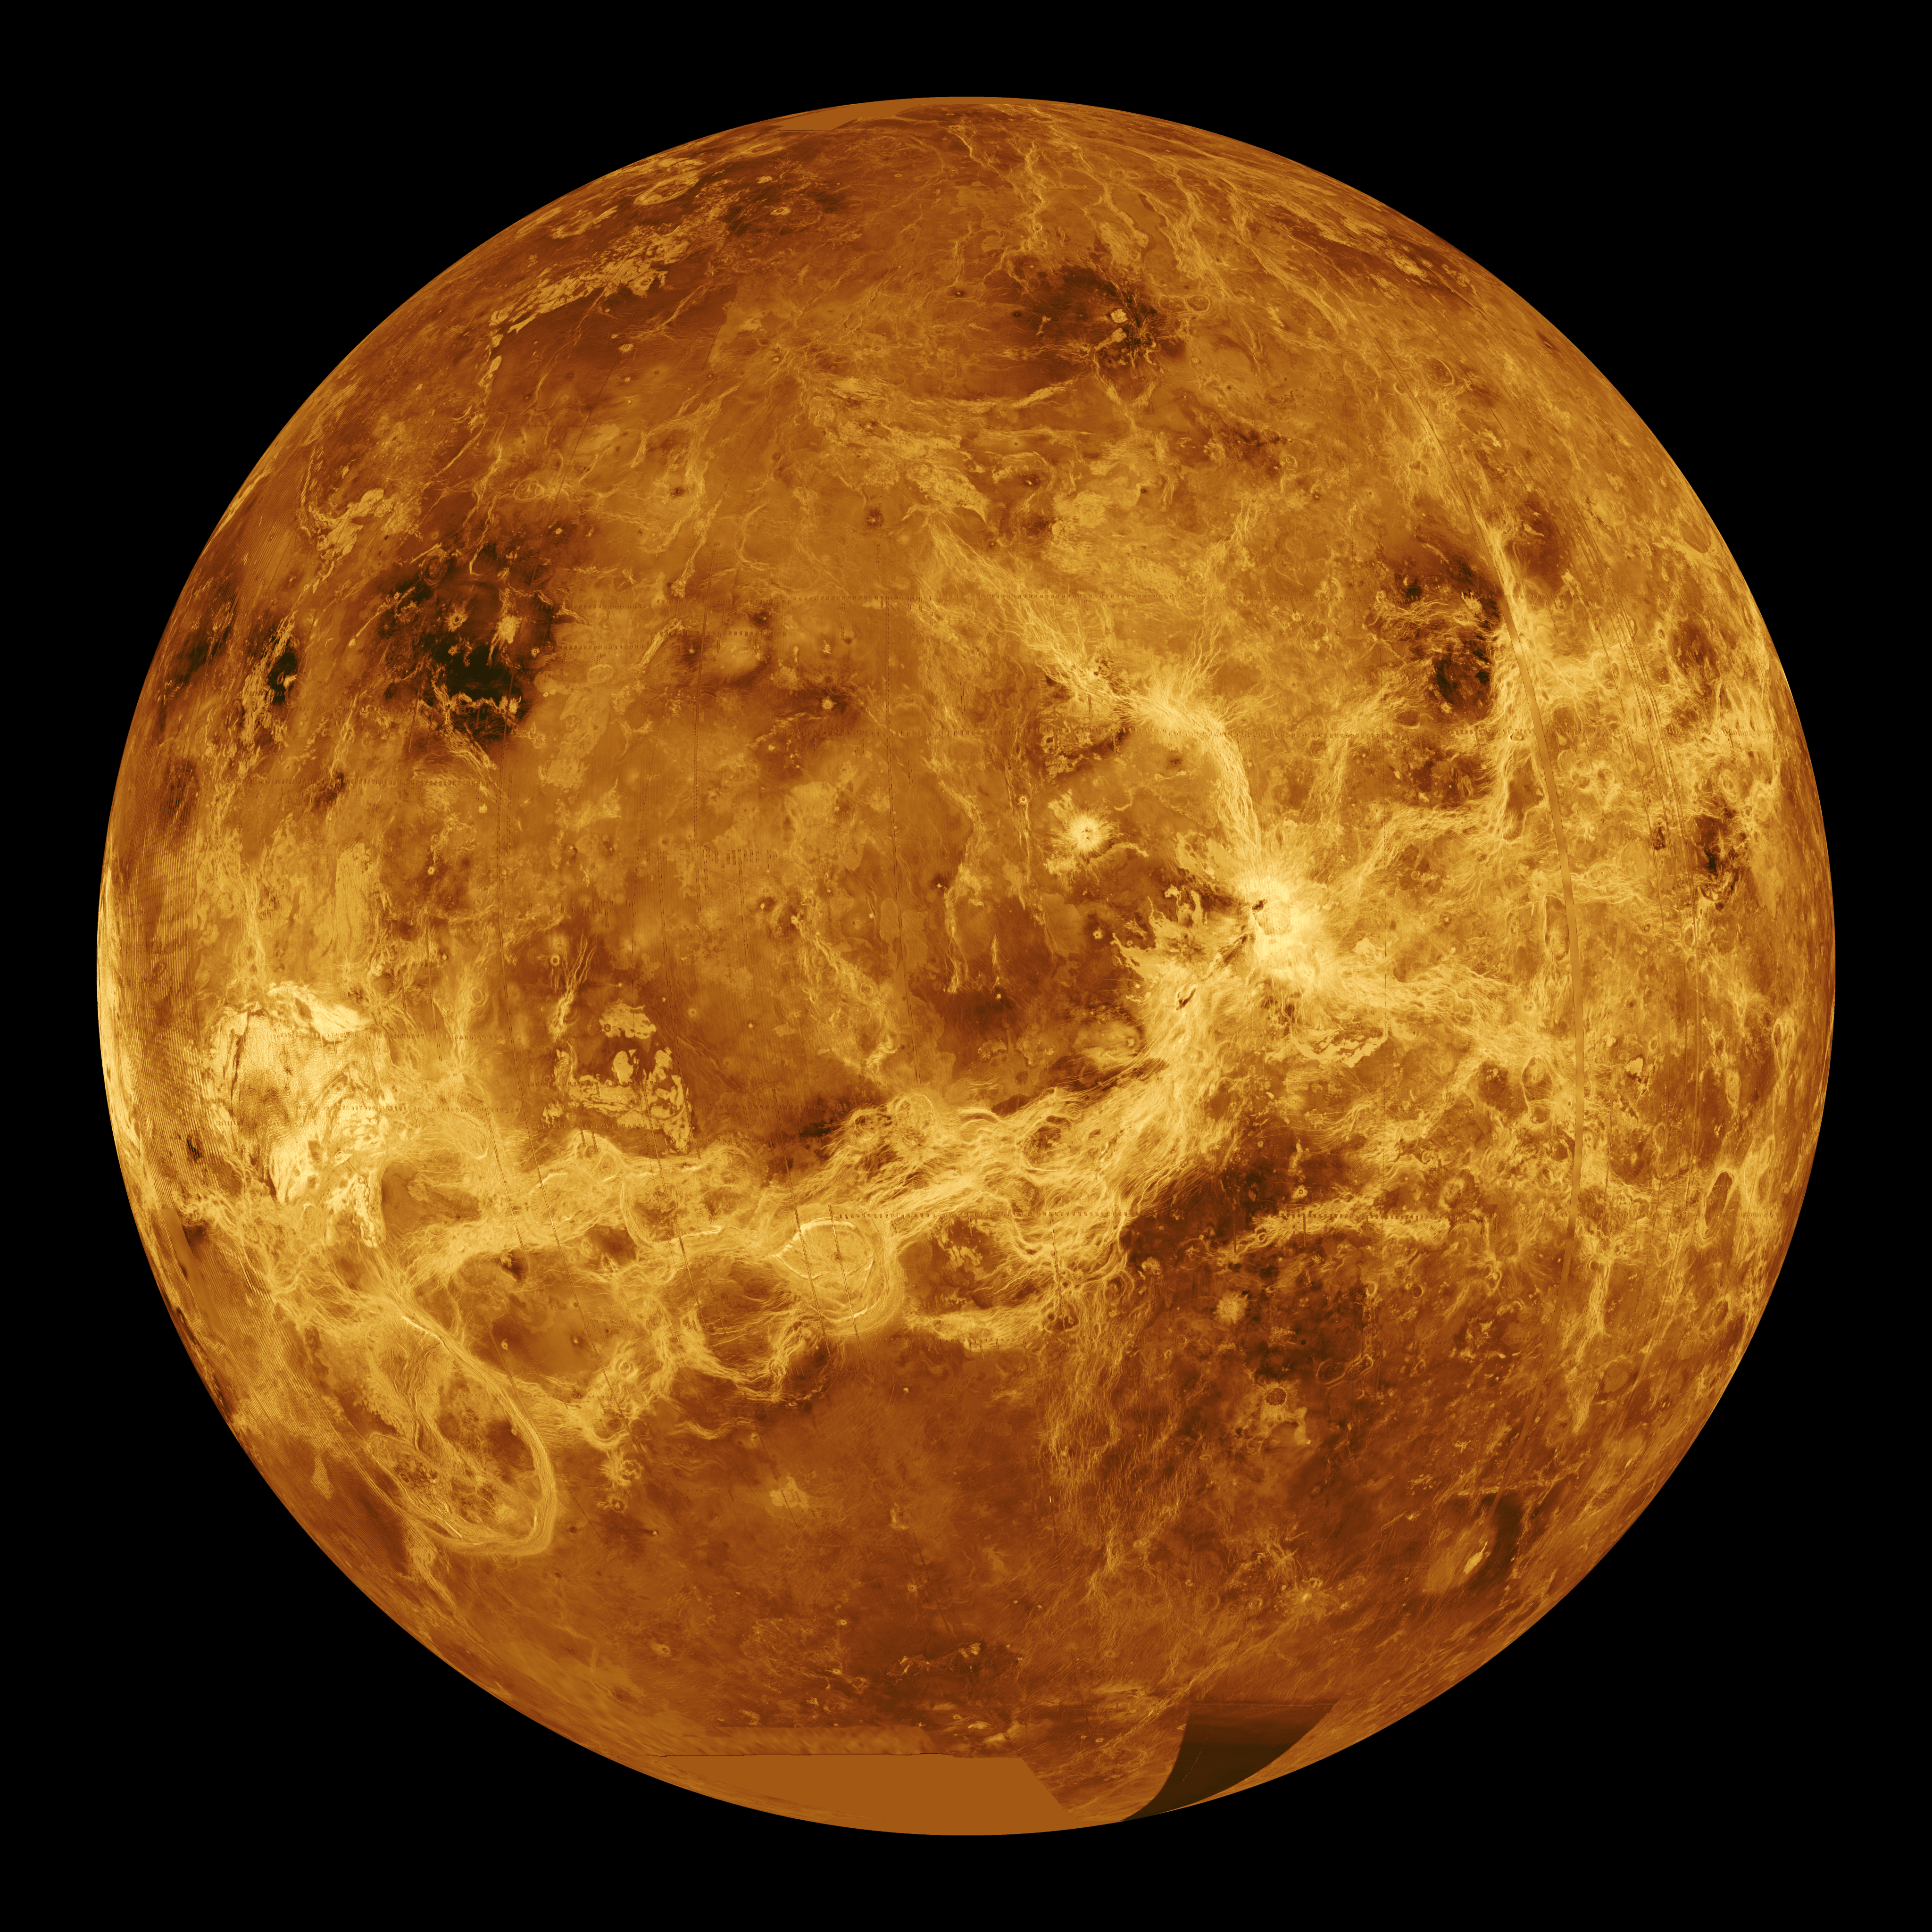

Venus – Computer Simulated Global View Centered at 180 Degrees East Longitude

This global view of the surface of Venus is centered at 180 degrees east longitude. Magellan synthetic aperture radar mosaics from the first cycle of Magellan mapping are mapped onto a computer-simulated globe to create this image. Data gaps are filled with Pioneer Venus Orbiter data, or a constant mid-range value. Simulated color is used to enhance small-scale structure. The simulated hues are based on color images recorded by the Soviet Venera 13 and 14 spacecraft. The image was produced by the Solar System Visualization project and the Magellan science team at the JPL Multimission Image Processing Laboratory and is a single frame from a video released at the October 29, 1991, JPL news conference.

Credit: NASA/JPL